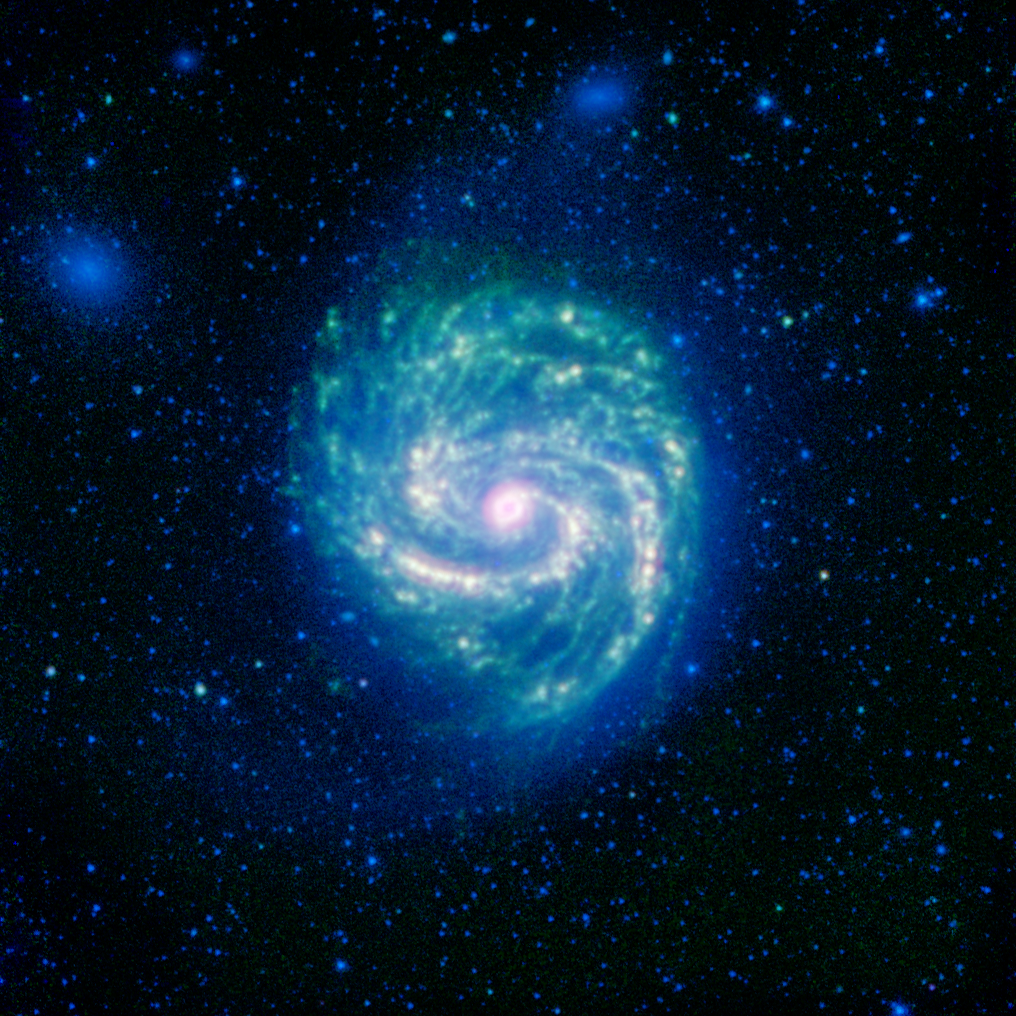

Hot and Cold in the M100 Galaxy

The galaxy Messier 100, or M100, shows its swirling spiral in this infrared image from NASA’s Spitzer Space Telescope. The arcing spiral arms of dust and gas that harbor star-forming regions glow vividly when seen in the infrared.

M100 is a classic example of a grand design spiral galaxy, with prominent and well-defined spiral arms winding from the hot center, out to the cooler edges of the galaxy. It is located about 55 million light-years away from Earth, in the little-known constellation of Coma Berenices, near to the more recognizable Leo.

In the center, we can see a prominent ring of hot, bright dust surrounding the inner galactic core. Moving further out, the spiral arms peter out towards the edges of the galaxy, where thick webs of dust dominate. Beyond the edges of the dust clouds, a faint blue glow of stars extends to the edge of the galaxy’s disk.

Two small companion galaxies, known as NGC 4323 and NGC 4328, appear as fuzzy blue blobs on the upper side of M100. These so-called lenticular galaxies are virtually clear of any dust, so they lack any of the red/green glow seen in their bigger neighbor. The shape of M100 is probably being perturbed by the gravity of these galaxies.

M100 was discovered in 1781, and is now known to stretch roughly 160,000 light-years from one side to the other, making it about one-and-a-half times the size of our own Milky Way galaxy. By studying these infrared images of M100, astronomers can map out the structure of the stars and dust, and study the ways in which galaxies like our Milky Way were formed.

M100 is well known to astronomers because of the five stars that have become supernovae within the galaxy between 1901 and 2006. These exploding stars are extremely useful for helping astronomers to calibrate distance scales in the universe, and to estimate the age of the universe since its creation in the Big Bang.

The green regions reveal dust clouds that light up under the illumination of the surrounding stars. The longer infrared wavelengths, which trace the thermal glow of the hottest dust, are overlaid in red. This gives the areas of strongest star formation a reddish/white glow; this is particularly strong in the central ring. The stars themselves shine most brightly at the shorter infrared wavelengths, showing up here in blue. The blue dots covering the entire image are stars that lie between us and M100.

Infrared light with wavelengths of 3.6 and 4.5 microns is shown as blue/cyan, showing primarily the glow from starlight. 8-micron light is rendered in green, and 24-micron emission is red, tracing the cooler and warmer components of dust, respectively.

This image was originally released on August 2, 2012.

NASA’s Jet Propulsion Laboratory, Pasadena, Calif., manages the Spitzer Space Telescope mission for NASA’s Science Mission Directorate, Washington. Science operations are conducted at the Spitzer Science Center at the California Institute of Technology in Pasadena. Data are archived at the Infrared Science Archive housed at the Infrared Processing and Analysis Center at Caltech. Caltech manages JPL for NASA.

Credit: NASA/JPL-Caltech